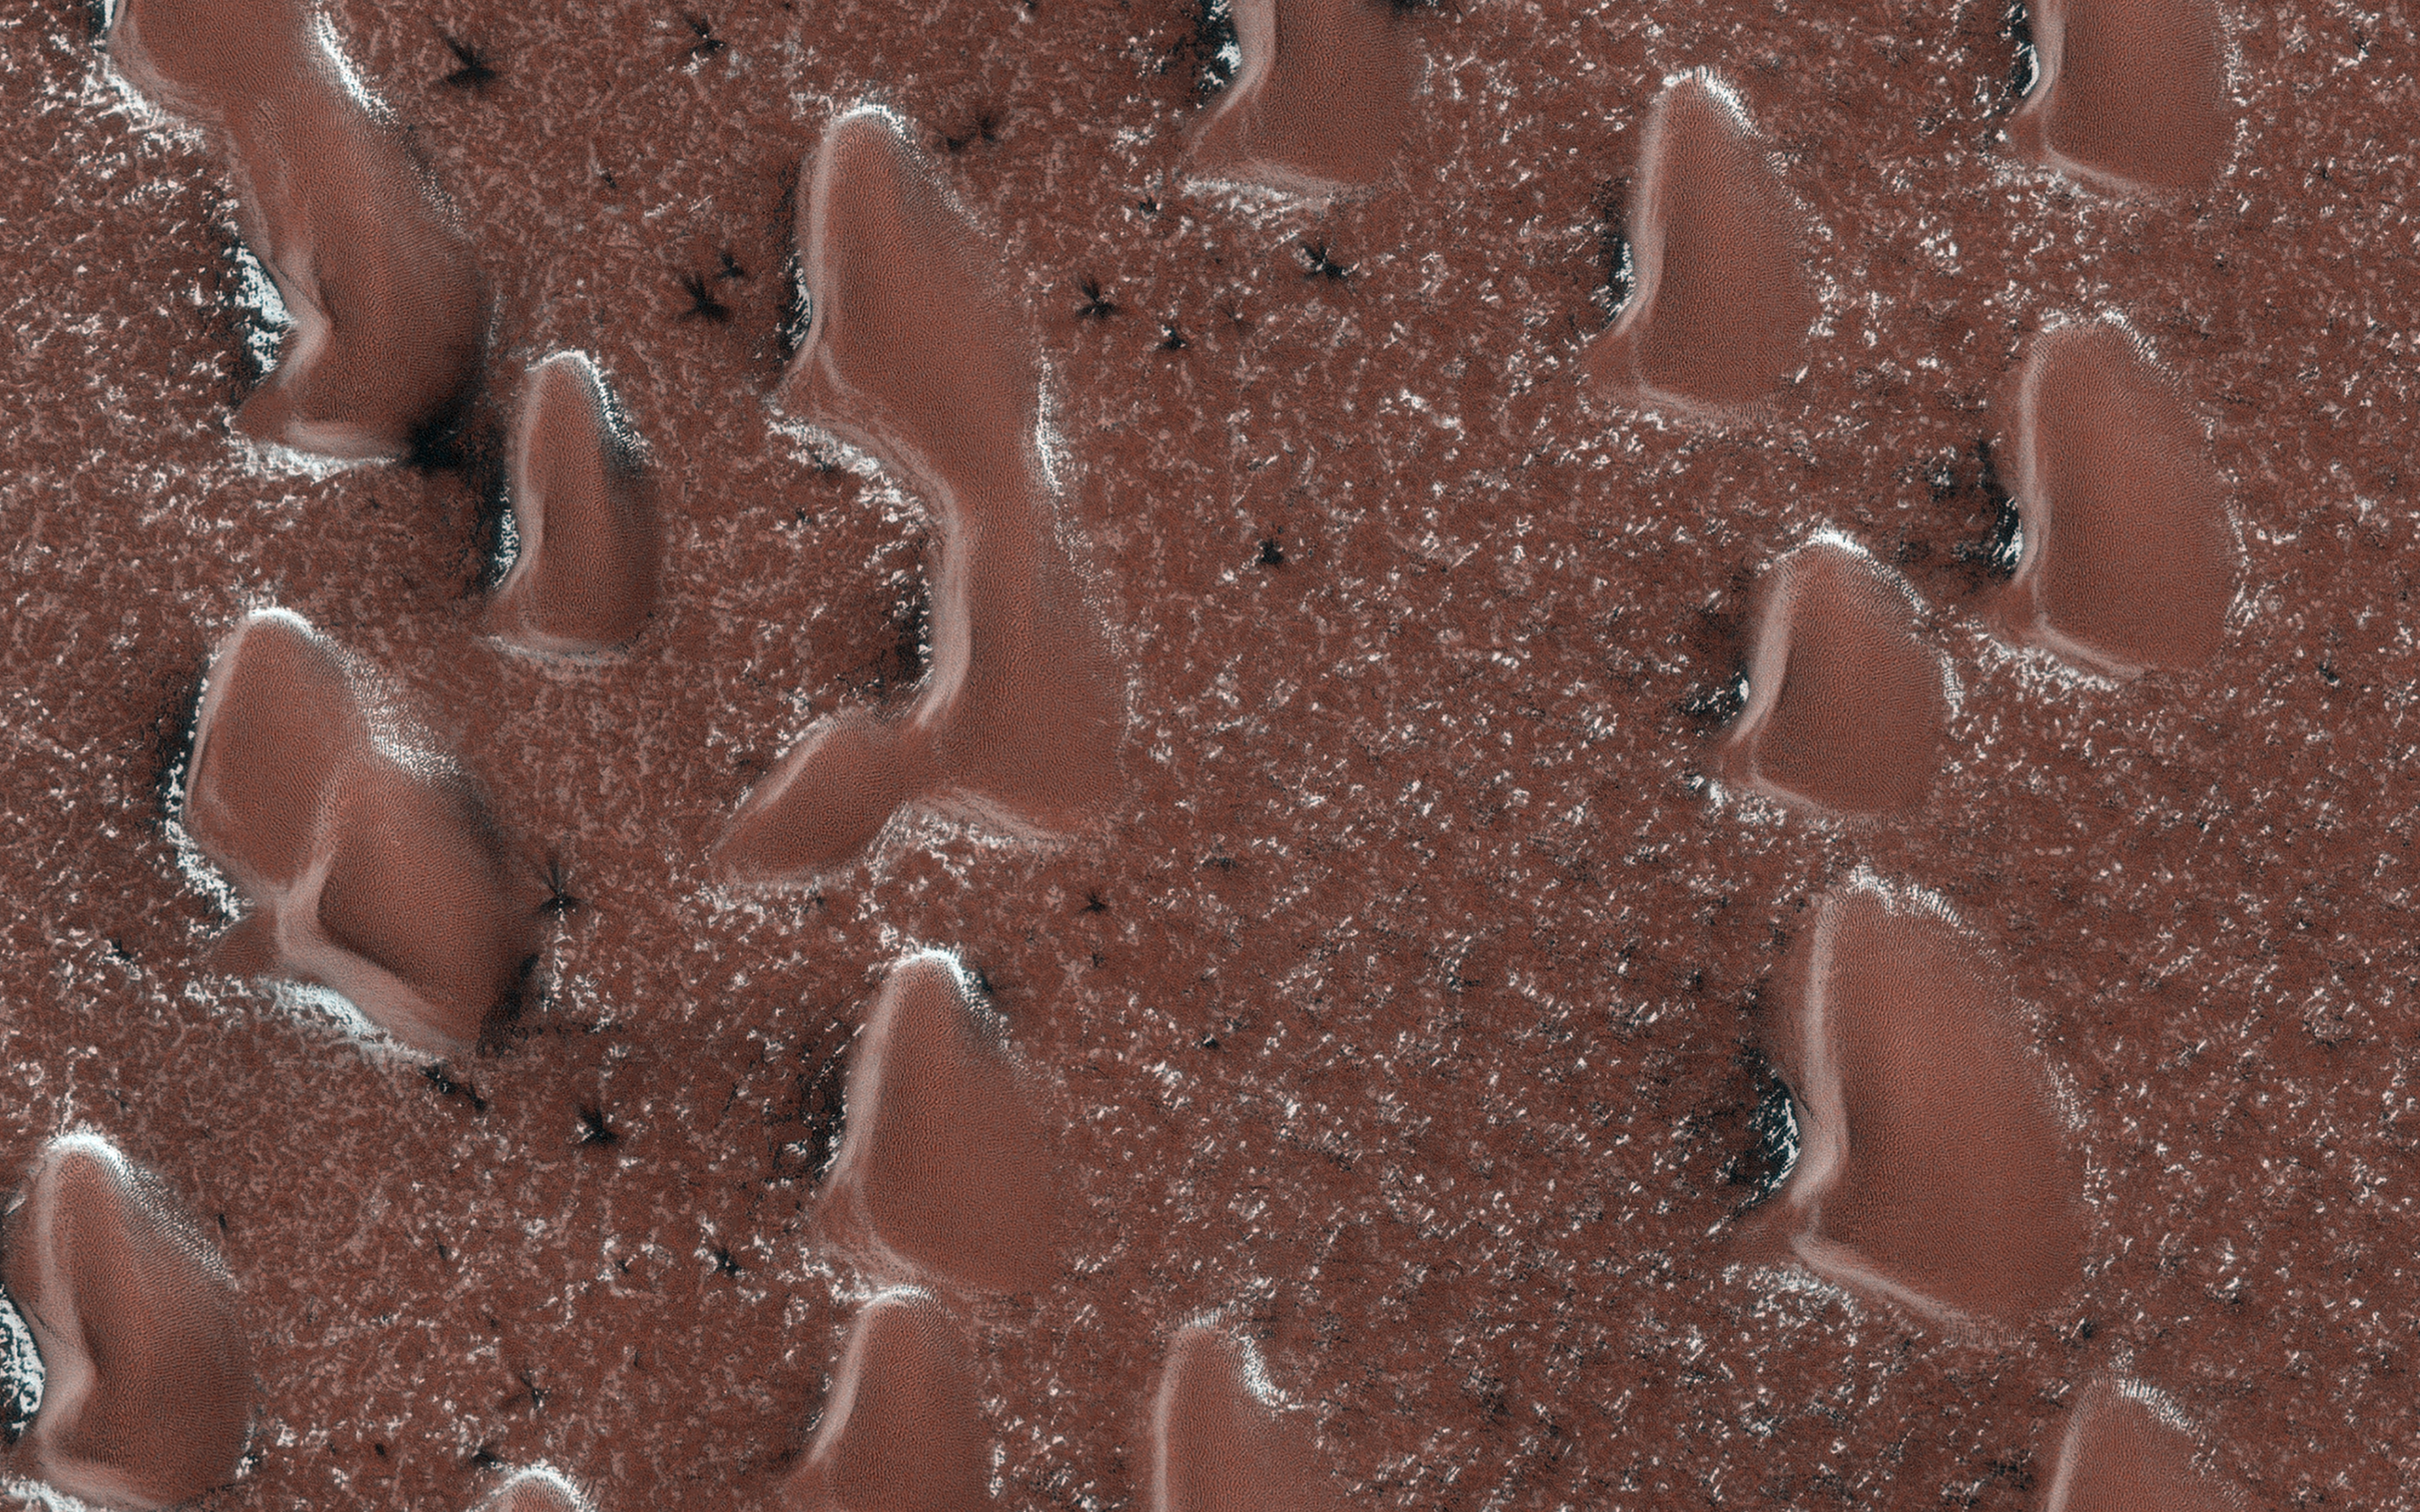

Spring Sprouts on Mars

The sun is rising in Mars’ Northern Hemisphere, and spring activity is starting as the seasonal polar cap begins to sublimate (going from ice directly to gas). A layer of dry ice covers the sand dunes in this image.

Gas jets sprout through the ice layer carrying dust and sand from the surface, showing up as dark fans. At this time in early Martian spring, the fans are visible between the sand dunes. The ground between the dunes is on the scale of tens of centimeters, and ice in places where the sun hits more directly will thin fastest, releasing the jets. Later, the ice over and around the dunes will rupture and more fans will appear on the dunes.

The map is projected here at a scale of 50 centimeters (19.7 inches) per pixel. (The original image scale is 63.4 centimeters [25.0 inches] per pixel [with 2 x 2 binning]; objects on the order of 190 centimeters [74.8 inches] across are resolved.) North is up.

The University of Arizona, in Tucson, operates HiRISE, which was built by Ball Aerospace & Technologies Corp., in Boulder, Colorado. NASA’s Jet Propulsion Laboratory, a division of Caltech in Pasadena, California, manages the Mars Reconnaissance Orbiter Project for NASA’s Science Mission Directorate, Washington.

Credit: NASA/JPL-Caltech/University of Arizona